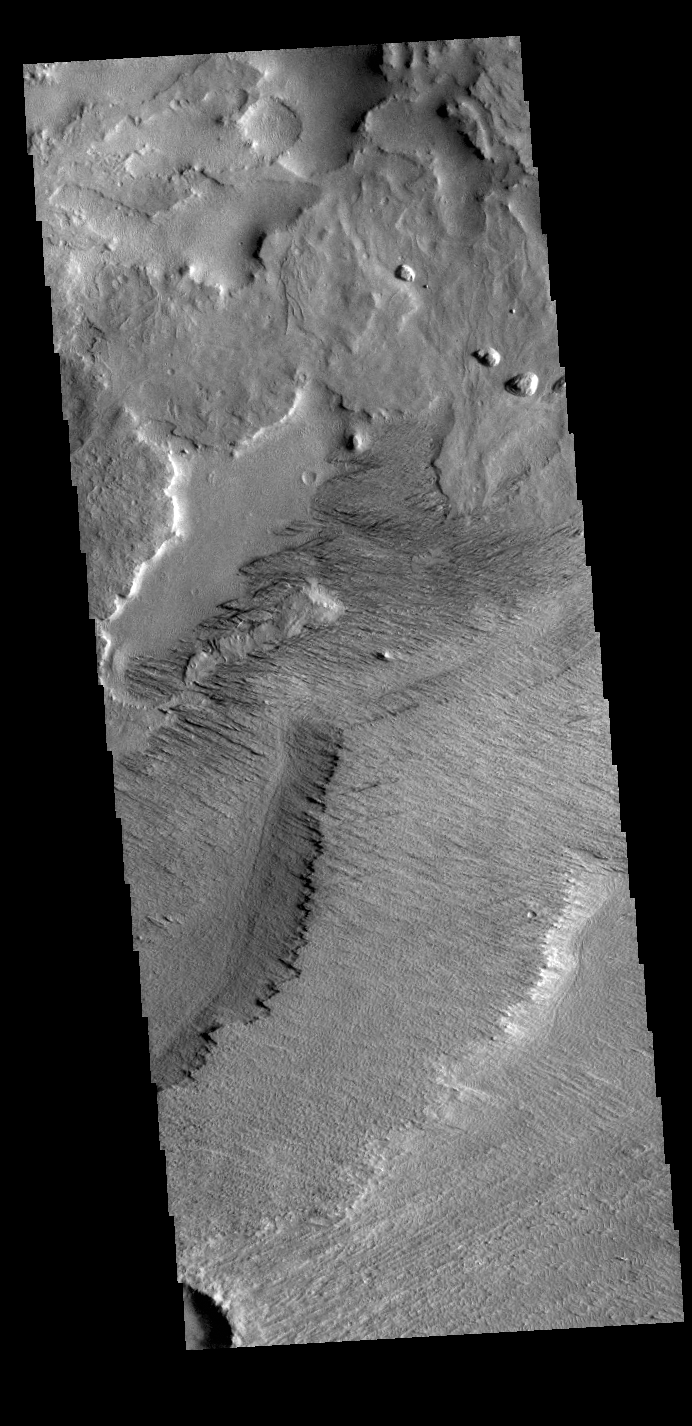

Zephyria Planum

Today’s VIS image shows the surface on the western margin of Zephyria Planum. Zephyria Planum is located south of Elysium Planitia. Long term winds have eroded the surface in this region. Features align with wind direction, and the multiple ridge orientations in this image indicate varying wind directions over time.

Credit: NASA/JPL-Caltech/ASU